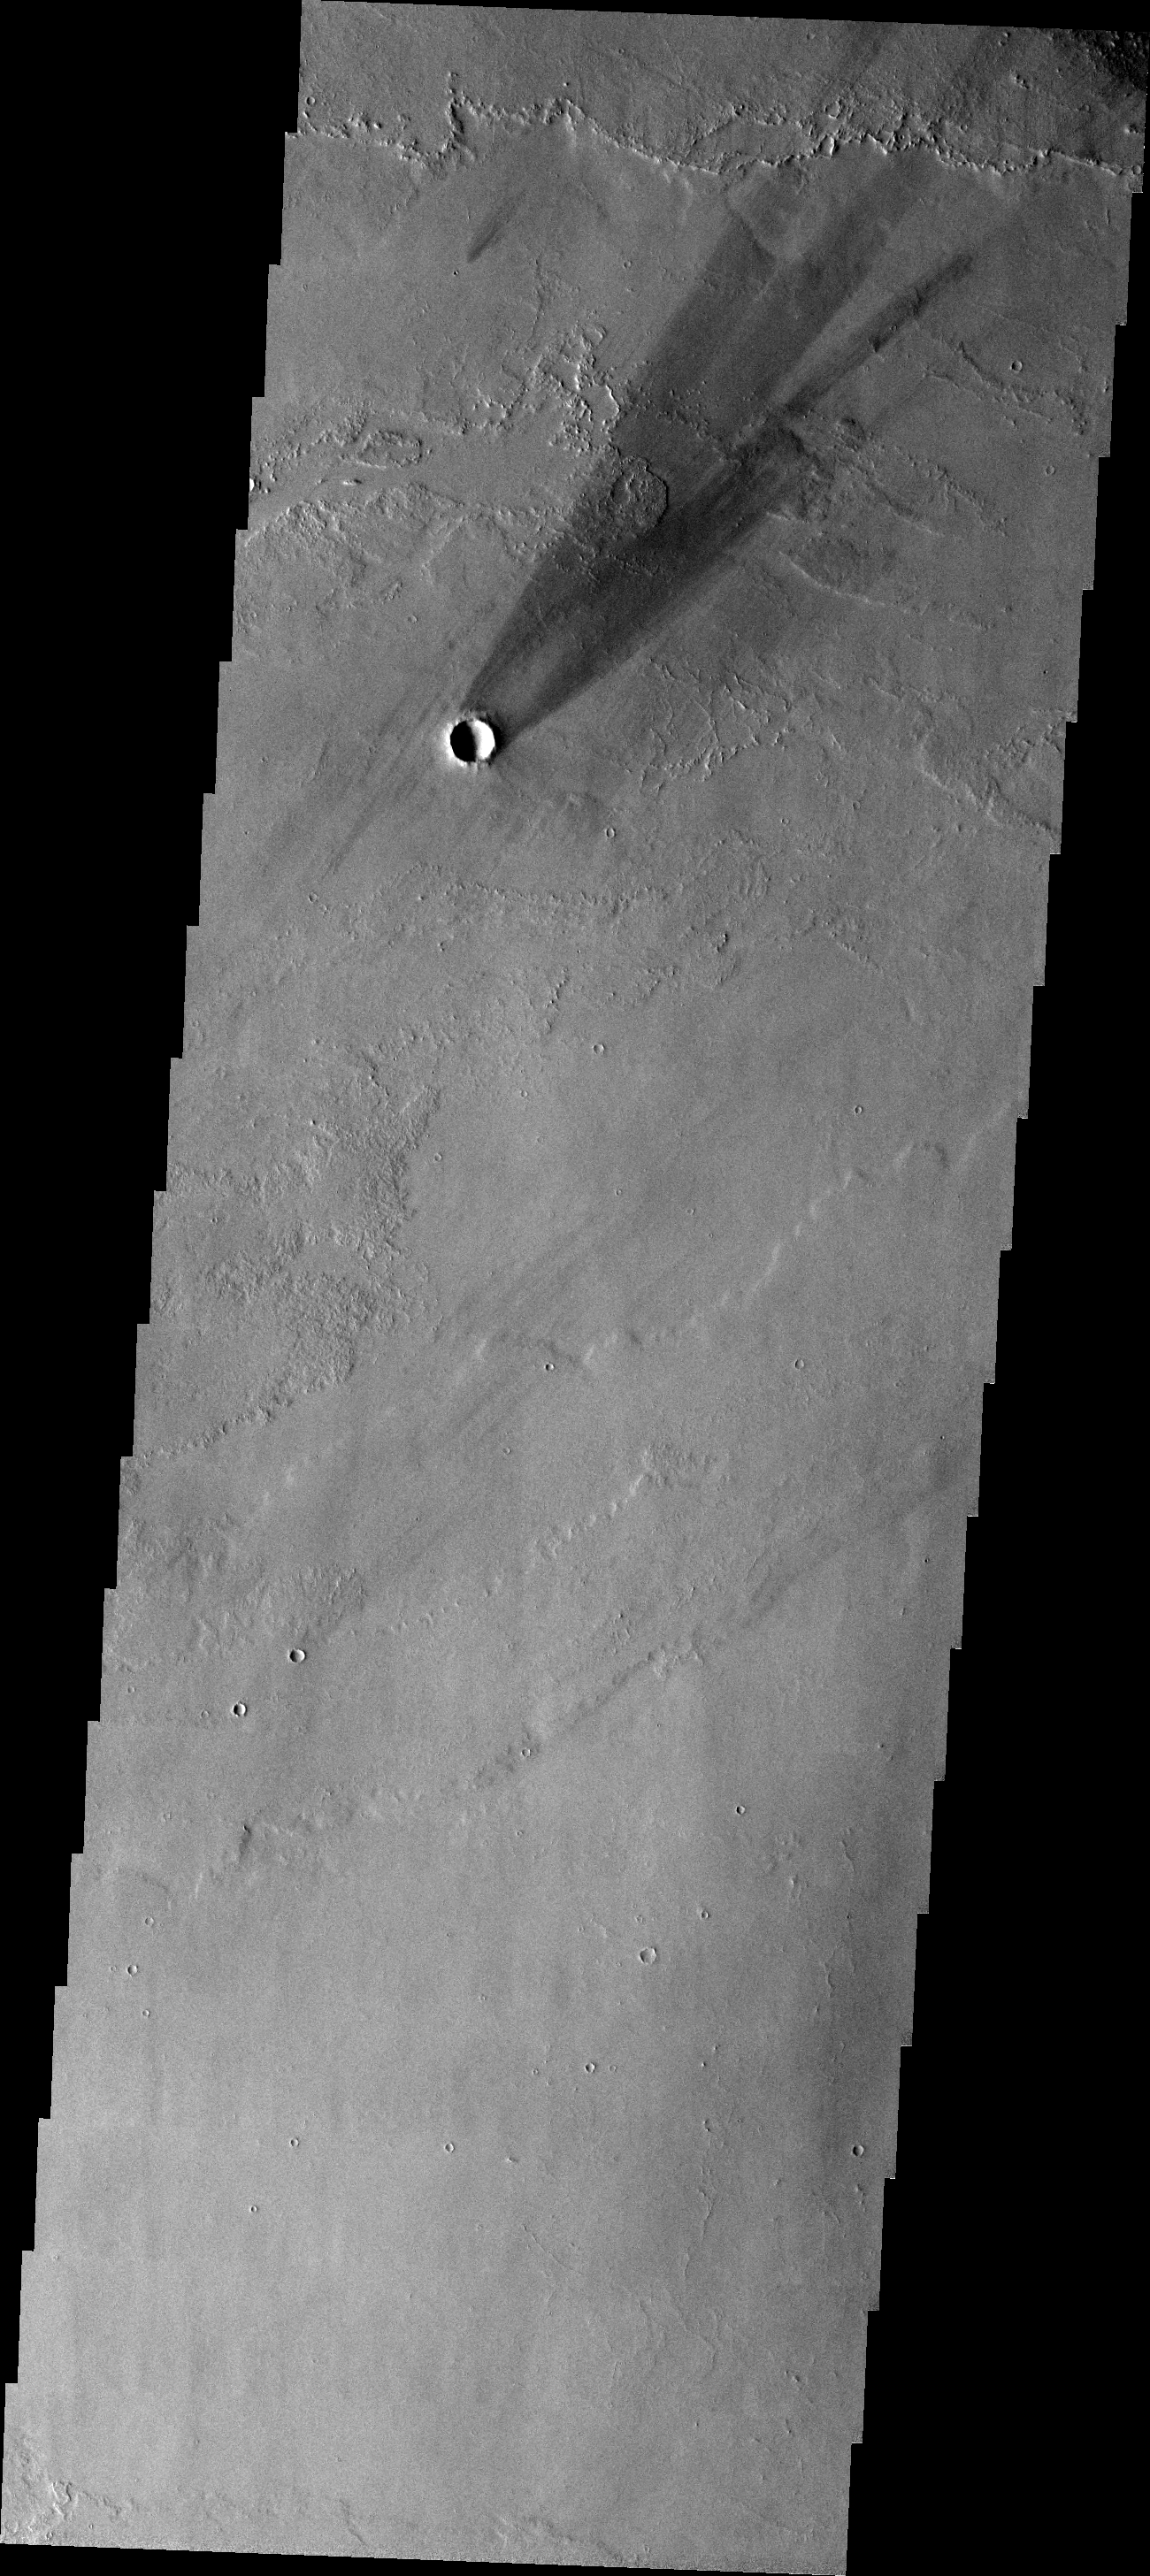

Windstreak

This windstreak is located on the volcanic flows east of Pavonis Mons. The multiple tail ends indicate the direction of the wind has changed over time. The darkest tail is the most recent.

Image information: VIS instrument. Latitude -0.8N, Longitude 256.5E. 18 meter/pixel resolution.

Please see the THEMIS Data Citation Note for details on crediting THEMIS images.

Note: this THEMIS visual image has not been radiometrically nor geometrically calibrated for this preliminary release. An empirical correction has been performed to remove instrumental effects. A linear shift has been applied in the cross-track and down-track direction to approximate spacecraft and planetary motion. Fully calibrated and geometrically projected images will be released through the Planetary Data System in accordance with Project policies at a later time.

NASA’s Jet Propulsion Laboratory manages the 2001 Mars Odyssey mission for NASA’s Office of Space Science, Washington, D.C. The Thermal Emission Imaging System (THEMIS) was developed by Arizona State University, Tempe, in collaboration with Raytheon Santa Barbara Remote Sensing. The THEMIS investigation is led by Dr. Philip Christensen at Arizona State University. Lockheed Martin Astronautics, Denver, is the prime contractor for the Odyssey project, and developed and built the orbiter. Mission operations are conducted jointly from Lockheed Martin and from JPL, a division of the California Institute of Technology in Pasadena.

Credit: NASA/JPL/ASU